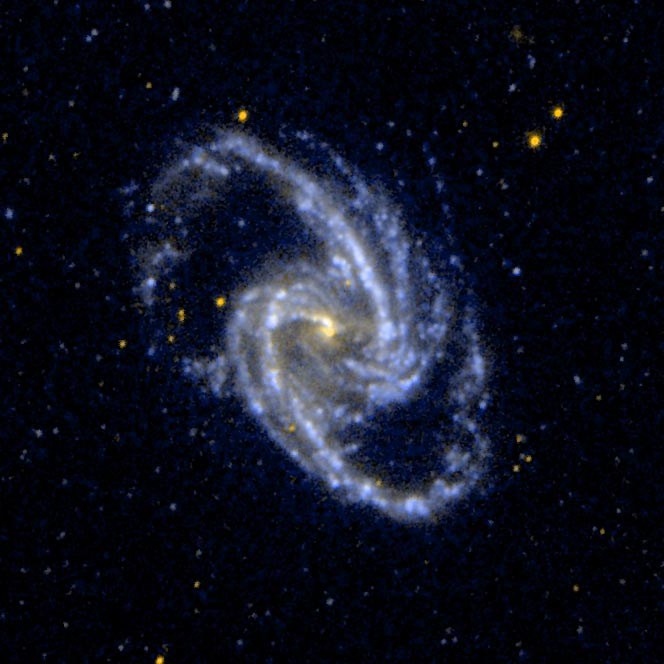

Barred Spiral Galaxy NGC 1365

Ultraviolet image of the barred spiral galaxy NGC 1365, which is a member of the Fornax Cluster of Galaxies.

Credit: NASA/JPL-Caltech/SSC